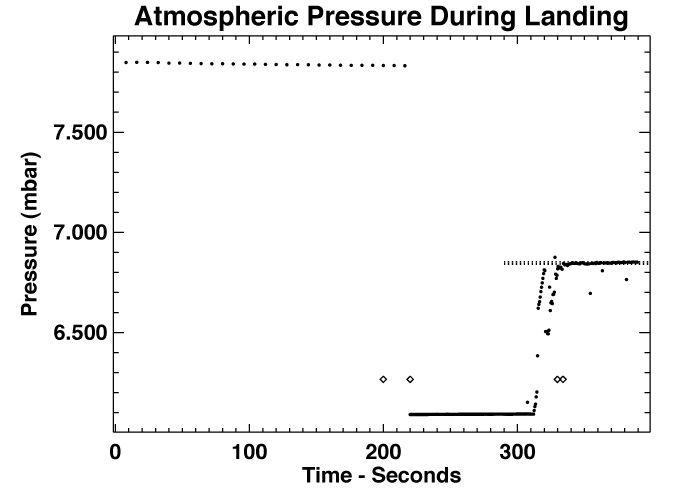

Atmospheric Pressure During Landing

This figure shows the variation with time of pressure (dots) measured by the Pathfinder MET instrument during the landing period shown in image PIA00797. The two diamonds indicate the times of bridal cutting and 1st impact. The overall trend in the data is of pressure increasing with time. This is almost certainly due to the lander rolling downhill by roughly 10 m. The spacing of the horizontal dotted lines indicates the pressure change expected from 10 m changes in altitude. Bounces may also be visible in the data.

Photojournal note: Sojourner spent 83 days of a planned seven-day mission exploring the Martian terrain, acquiring images, and taking chemical, atmospheric and other measurements. The final data transmission received from Pathfinder was at 10:23 UTC on September 27, 1997. Although mission managers tried to restore full communications during the following five months, the successful mission was terminated on March 10, 1998.

Credit: NASA/JPL